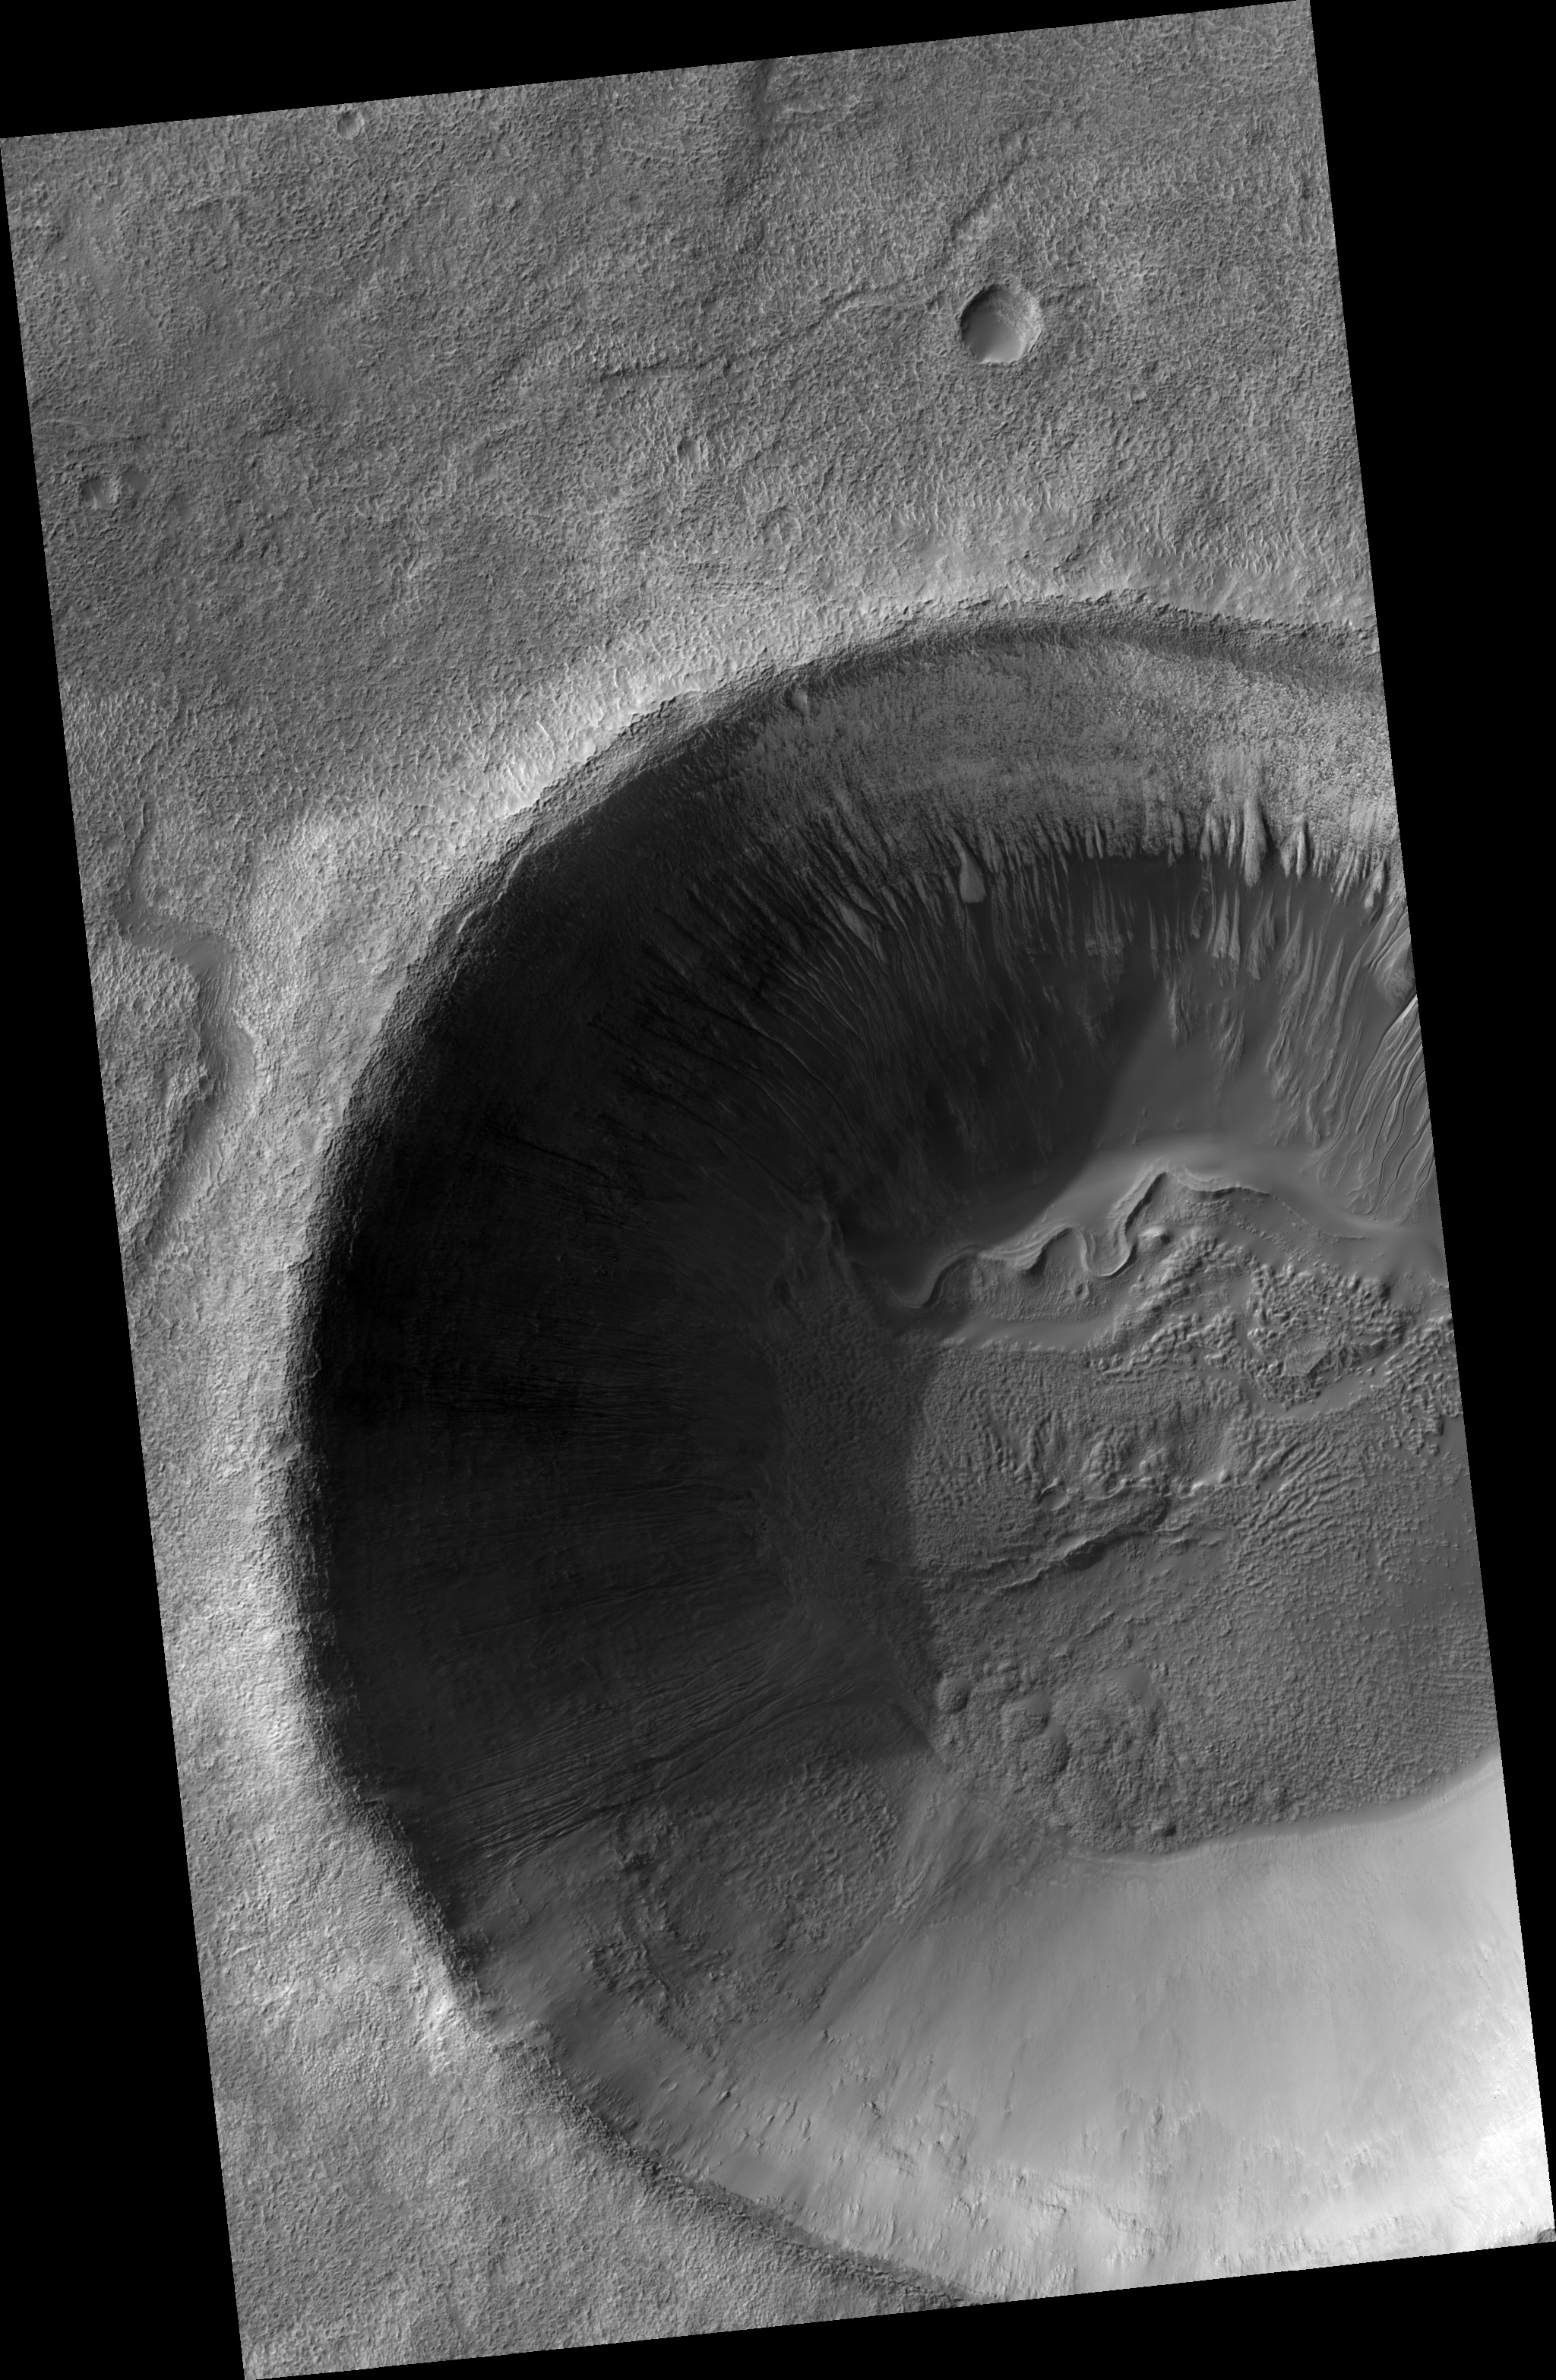

Gullies and… Gullies? in Terra Sirenum

Figure 1

This HiRISE image (PSP_001697_1390) shows part of an unnamed crater, itself located inside the much larger Newton Crater, in Terra Sirenum. This unnamed crater is approximately 7 km in diameter (over 4 miles) and some 700 m (760 yards) deep. Numerous gully systems are visible on the east- and south-facing walls of the crater; their characteristics are astonishingly diverse, though.

The image’s subset (figure 1) covers an area of nearly 610 x 740 m (670 x 800 yards). Downhill is toward the bottom of the image, north is up; illumination is from the northwest. This subset depicts several gullies or troughs carved in the southwest-facing wall of the crater.

These troughs are extremely rectilinear, lack tributaries, and do not seem to have terminal fan deposits: they terminate rather abruptly, some of them in a spatula-like shape. Their characteristics contrast sharply with those of gully systems elsewhere in this same crater, which are sinuous, have numerous tributaries, and show distinct fan deposits.

HiRISE is unveiling the large diversity exhibited by Martian gully systems, thanks to its high-resolution, stereo, and color capabilities. The diverse types of gullies observed may have been produced by different mechanisms. Current leading hypotheses explaining the origin of gullies include erosion from seepage or eruption of water from a subsurface aquifer, melting of ground ice, or surface snow; and dry landslides.

Observation Geometry
Acquisition date: 12 December 2006
Local Mars time: 3:40 PM
Degrees latitude (centered): -40.8 °
Degrees longitude (East): 200.2 °
Range to target site: 256.4 km (160.3 miles)
Original image scale range: 51.3 cm/pixel(with 2 x 2 binning) so objects ~154 cm across are resolved
Map-projected scale: 50 cm/pixel and north is up
Map-projection: EQUIRECTANGULAR
Emission angle: 9.0 °
Phase angle: 81.6 °
Solar incidence angle: 74 °, with the Sun about 16 ° above the horizon
Solar longitude: 146.3 °, Northern Summer

NASA’s Jet Propulsion Laboratory, a division of the California Institute of Technology in Pasadena, manages the Mars Reconnaissance Orbiter for NASA’s Science Mission Directorate, Washington. Lockheed Martin Space Systems, Denver, is the prime contractor for the project and built the spacecraft. The High Resolution Imaging Science Experiment is operated by the University of Arizona, Tucson, and the instrument was built by Ball Aerospace and Technology Corp., Boulder, Colo.

Credit: NASA/JPL/Univ. of Arizona